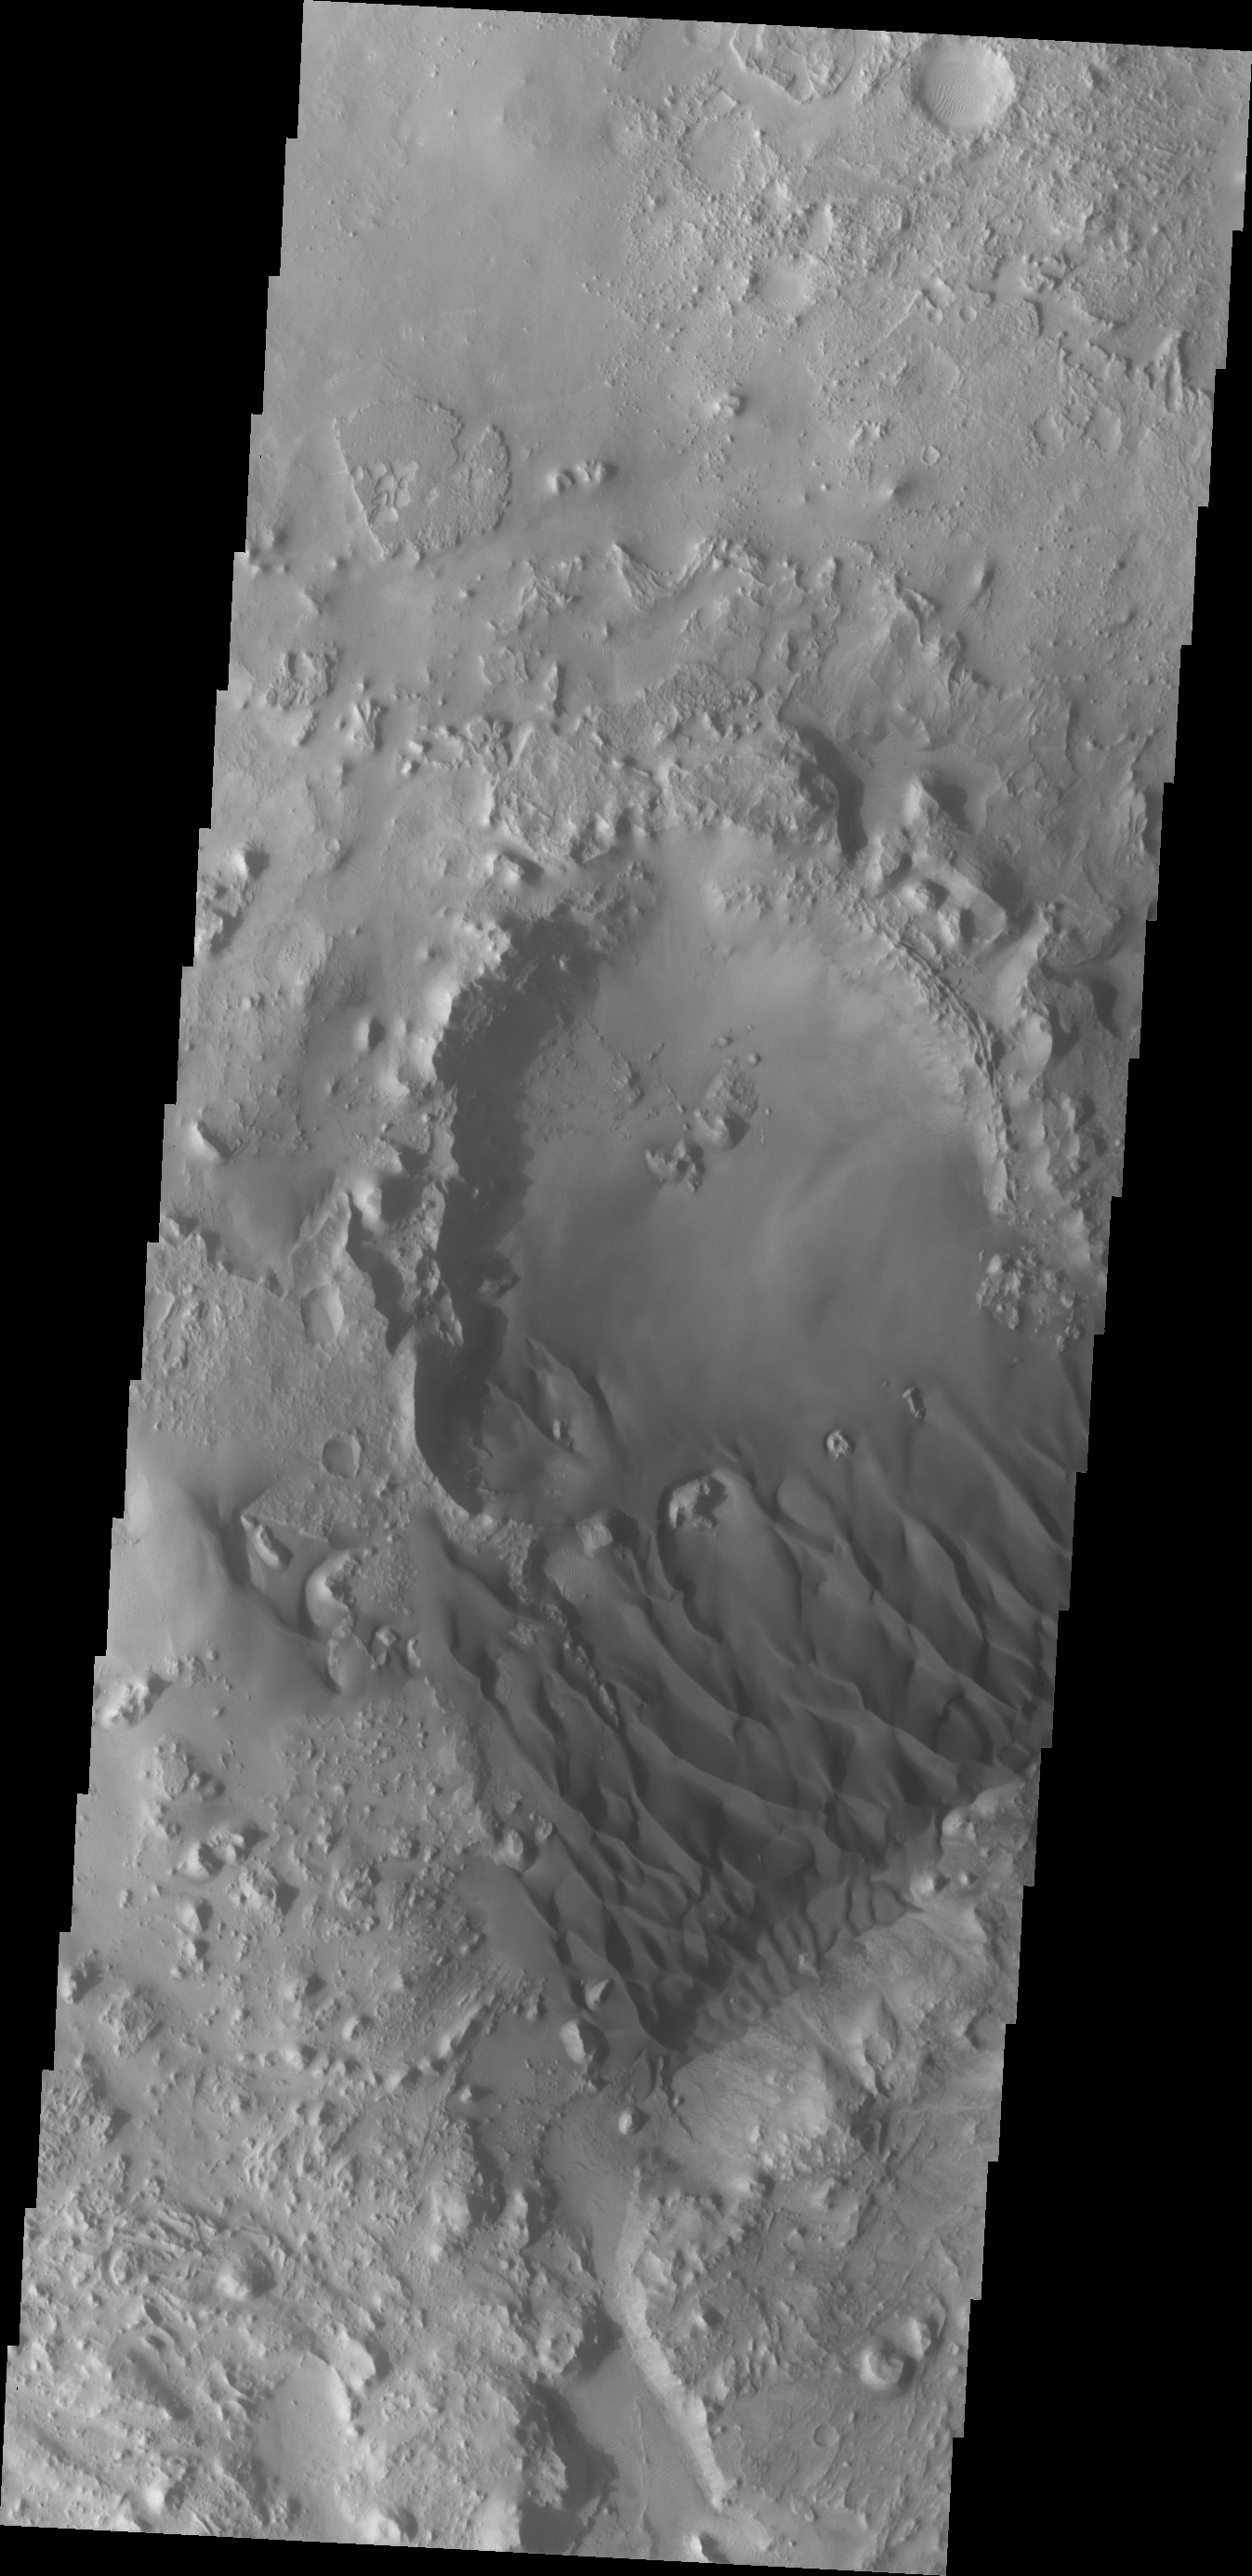

Sand Dunes

This VIS image shows a sand sheet with dune forms on its surface.

Credit: NASA/JPL/ASU